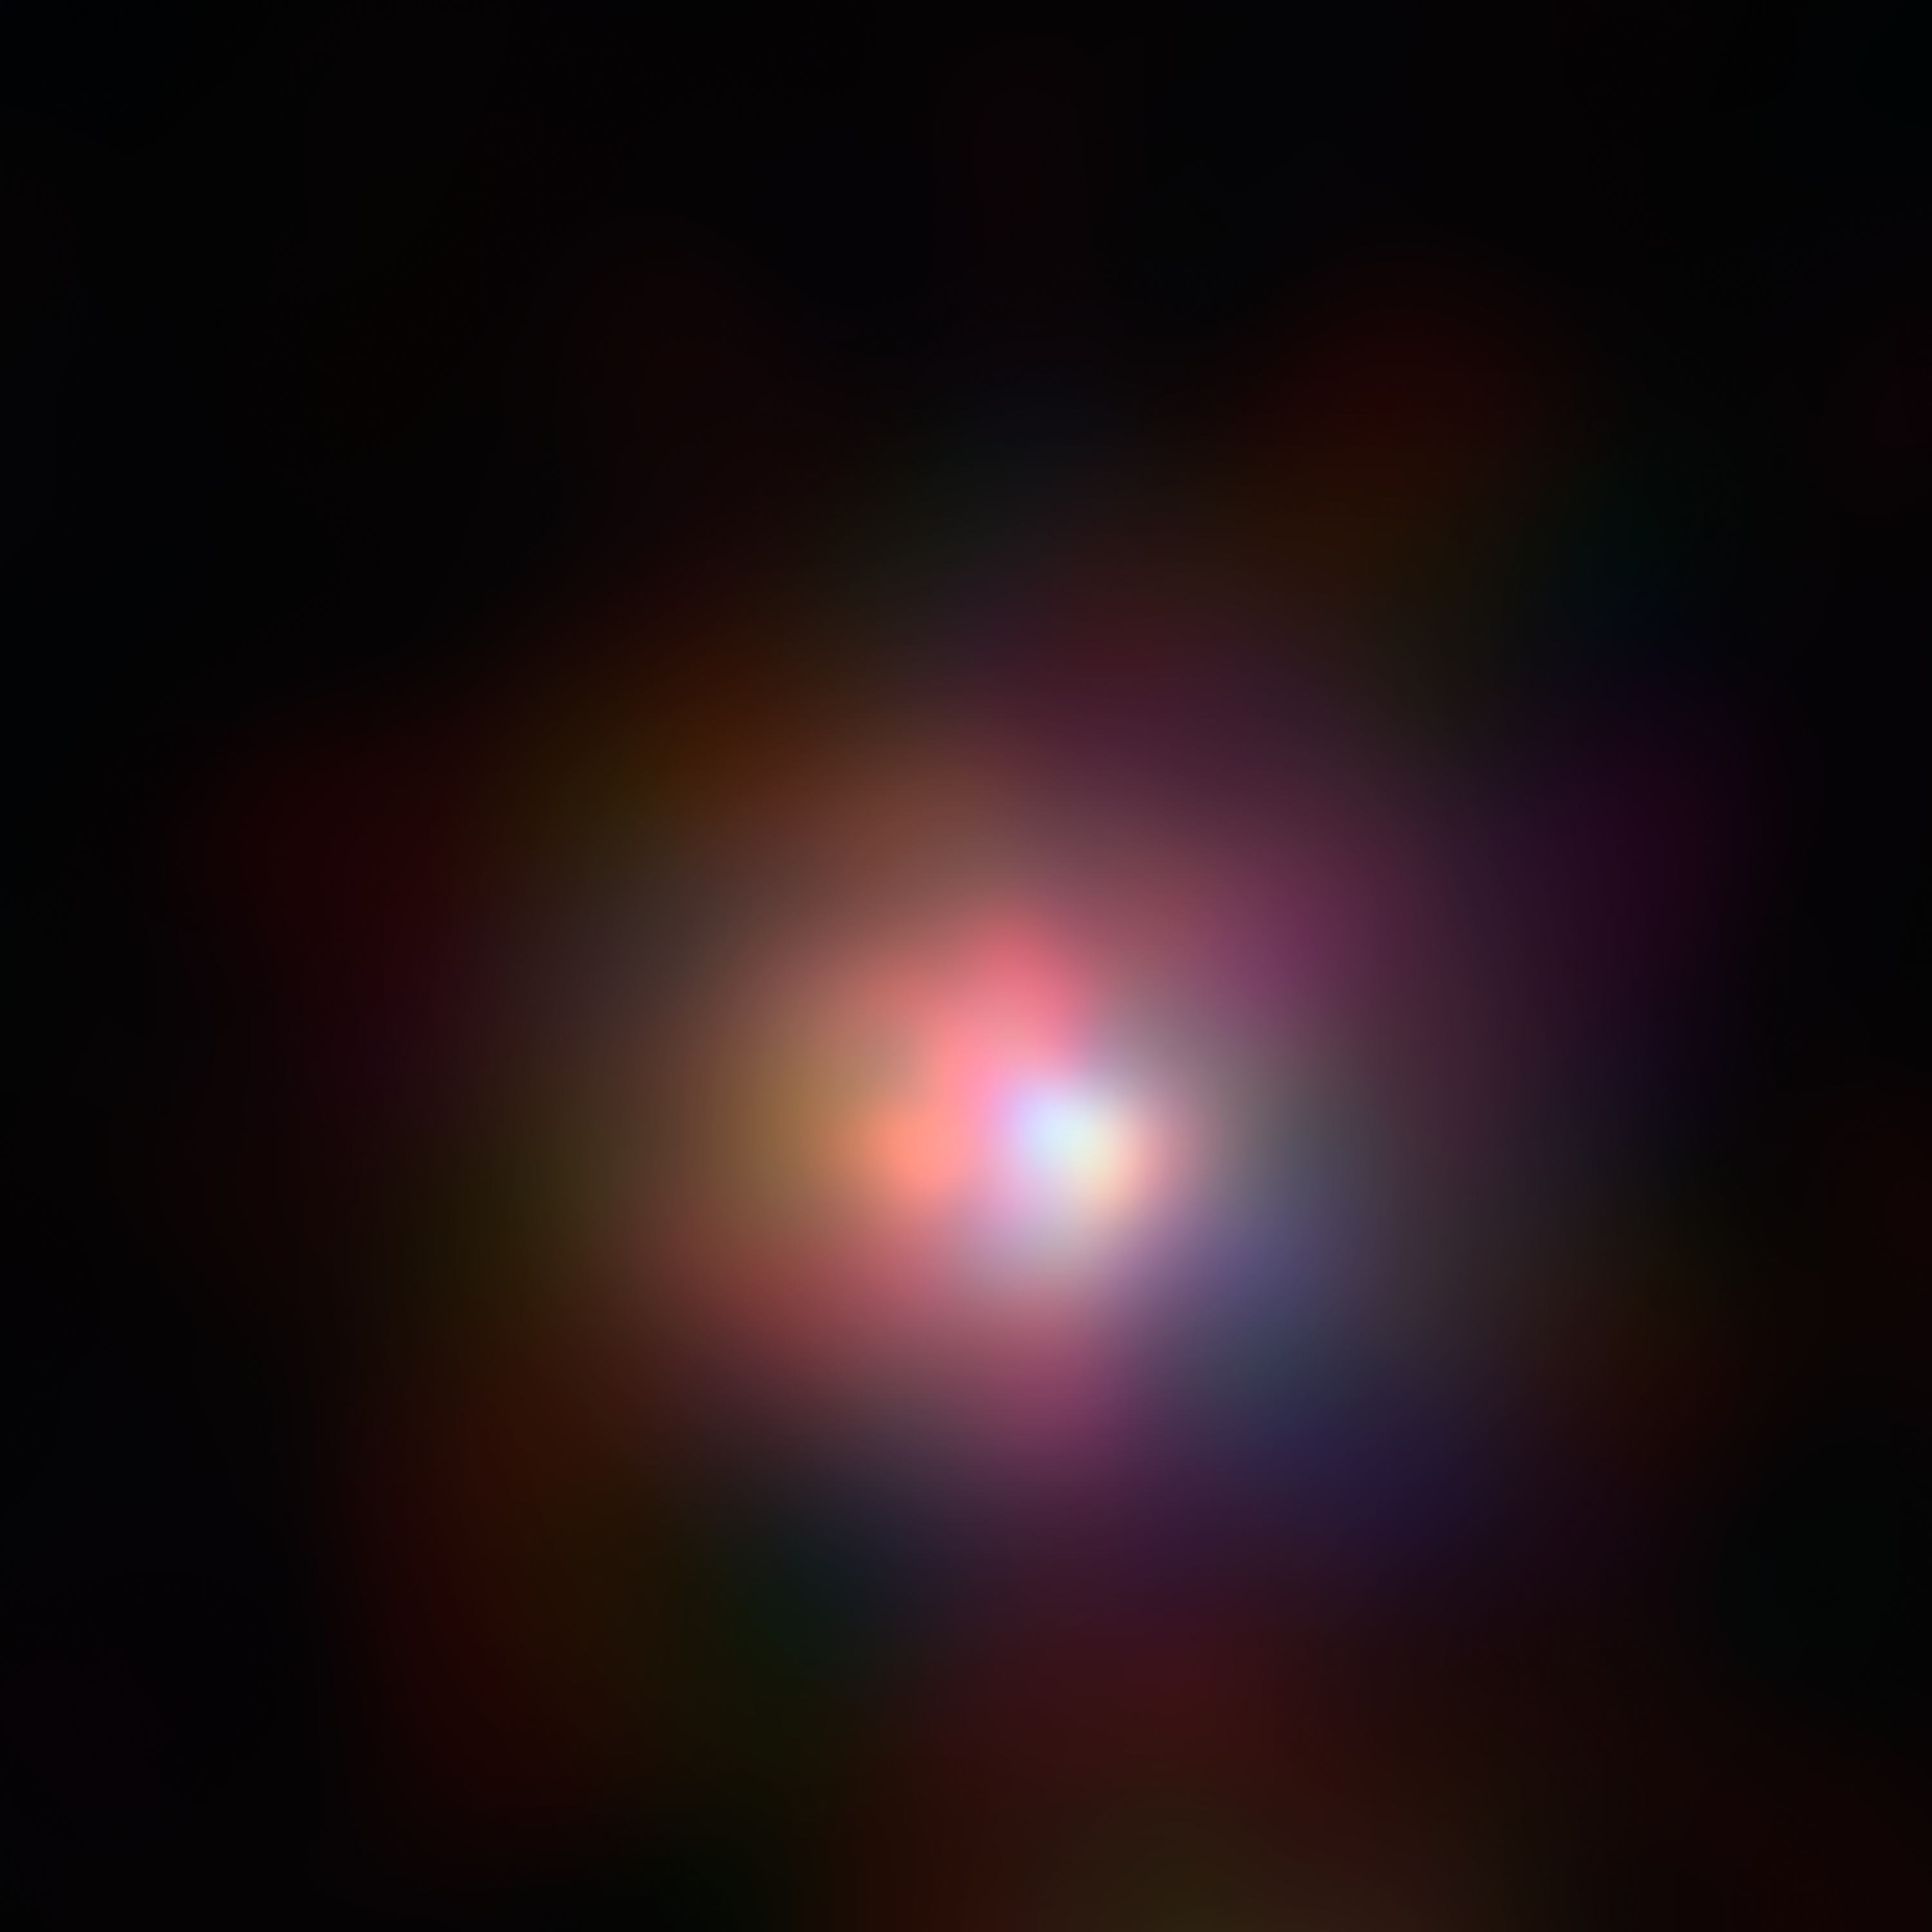

Tale of Two Black Holes [X-ray]

The real monster black hole is revealed in this new image from NASA's Nuclear Spectroscopic Telescope Array of colliding galaxies Arp 299. This image shows the NuSTAR data alone.

Before NuSTAR, astronomers knew that the each of the two galaxies in Arp 299 held a supermassive black hole at its heart, but they weren't sure if one or both were actively chomping on gas in a process called accretion. The new high-energy X-ray data reveal that the supermassive black hole in the galaxy on the right is indeed the hungry one, releasing energetic X-rays as it consumes gas.

In this image, X-rays with energies of 4 to 6 kiloelectron volts are red, energies of 6 to 12 kiloelectron volts are green, and 12 to 25 kiloelectron volts are blue.

Credit: NASA/JPL-Caltech/GSFC